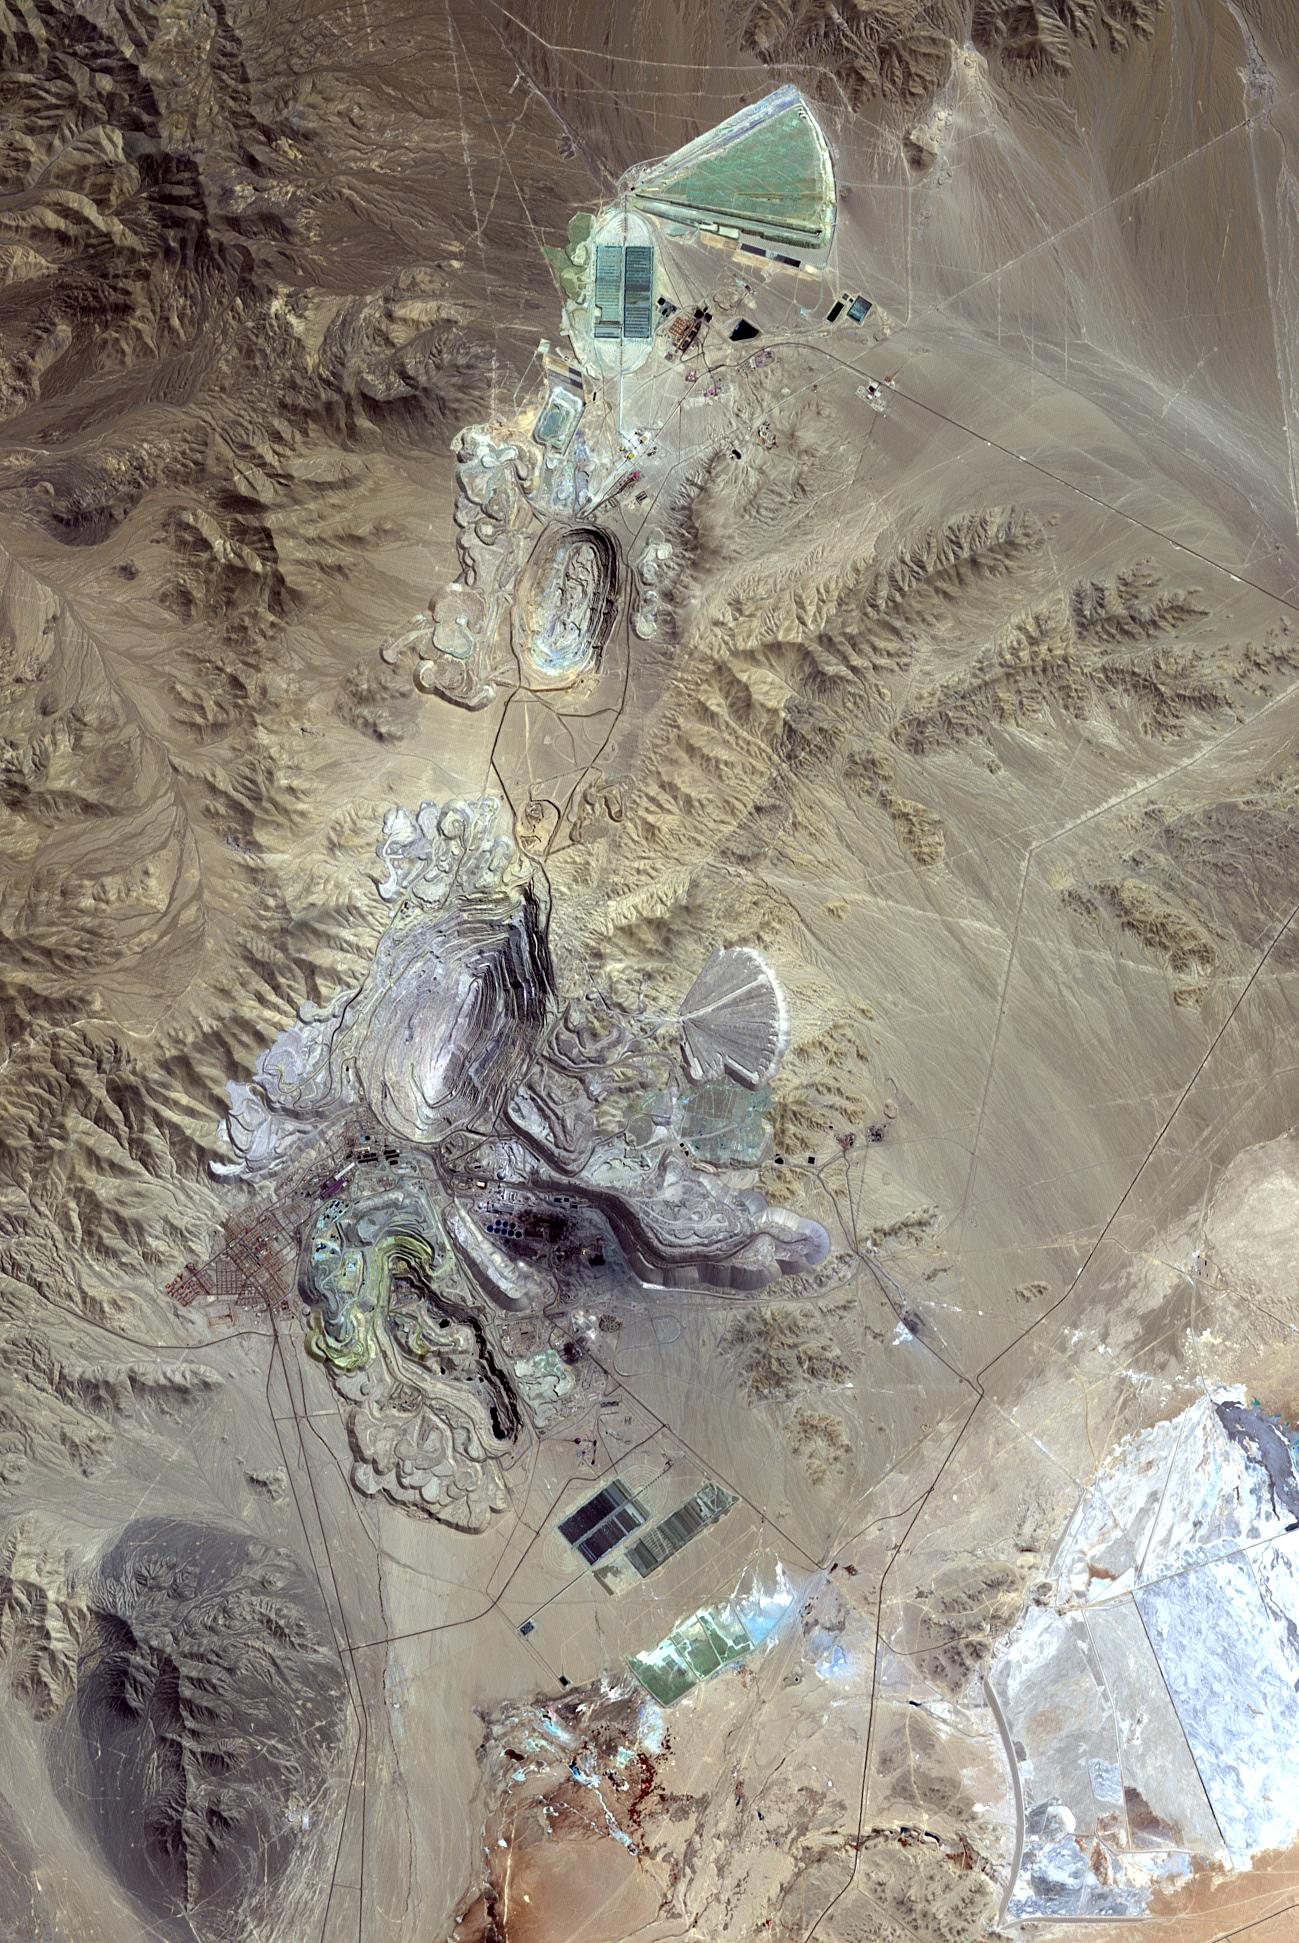

Chiquicamata Mine, Chile

Chuquicamata, in Chile’s Atacama Desert, is the largest open pit copper mine in the world, by excavated volume. The copper deposits were first exploited in pre-Hispanic times. Open pit mining began in the early 20th century when a method was developed to work low grade oxidized copper ores. The image was acquired September 2, 2007, covers an area of 19.5 by 29.3 km, and is located at 22.1 degrees south, 68.9 degrees west.

With its 14 spectral bands from the visible to the thermal infrared wavelength region and its high spatial resolution of 15 to 90 meters (about 50 to 300 feet), ASTER images Earth to map and monitor the changing surface of our planet. ASTER is one of five Earth-observing instruments launched Dec. 18, 1999, on Terra. The instrument was built by Japan’s Ministry of Economy, Trade and Industry. A joint U.S./Japan science team is responsible for validation and calibration of the instrument and data products.

The broad spectral coverage and high spectral resolution of ASTER provides scientists in numerous disciplines with critical information for surface mapping and monitoring of dynamic conditions and temporal change. Example applications are: monitoring glacial advances and retreats; monitoring potentially active volcanoes; identifying crop stress; determining cloud morphology and physical properties; wetlands evaluation; thermal pollution monitoring; coral reef degradation; surface temperature mapping of soils and geology; and measuring surface heat balance.

The U.S. science team is located at NASA’s Jet Propulsion Laboratory, Pasadena, Calif. The Terra mission is part of NASA’s Science Mission Directorate, Washington, D.C.

Credit: NASA/METI/AIST/Japan Space Systems, and U.S./Japan ASTER Science Team